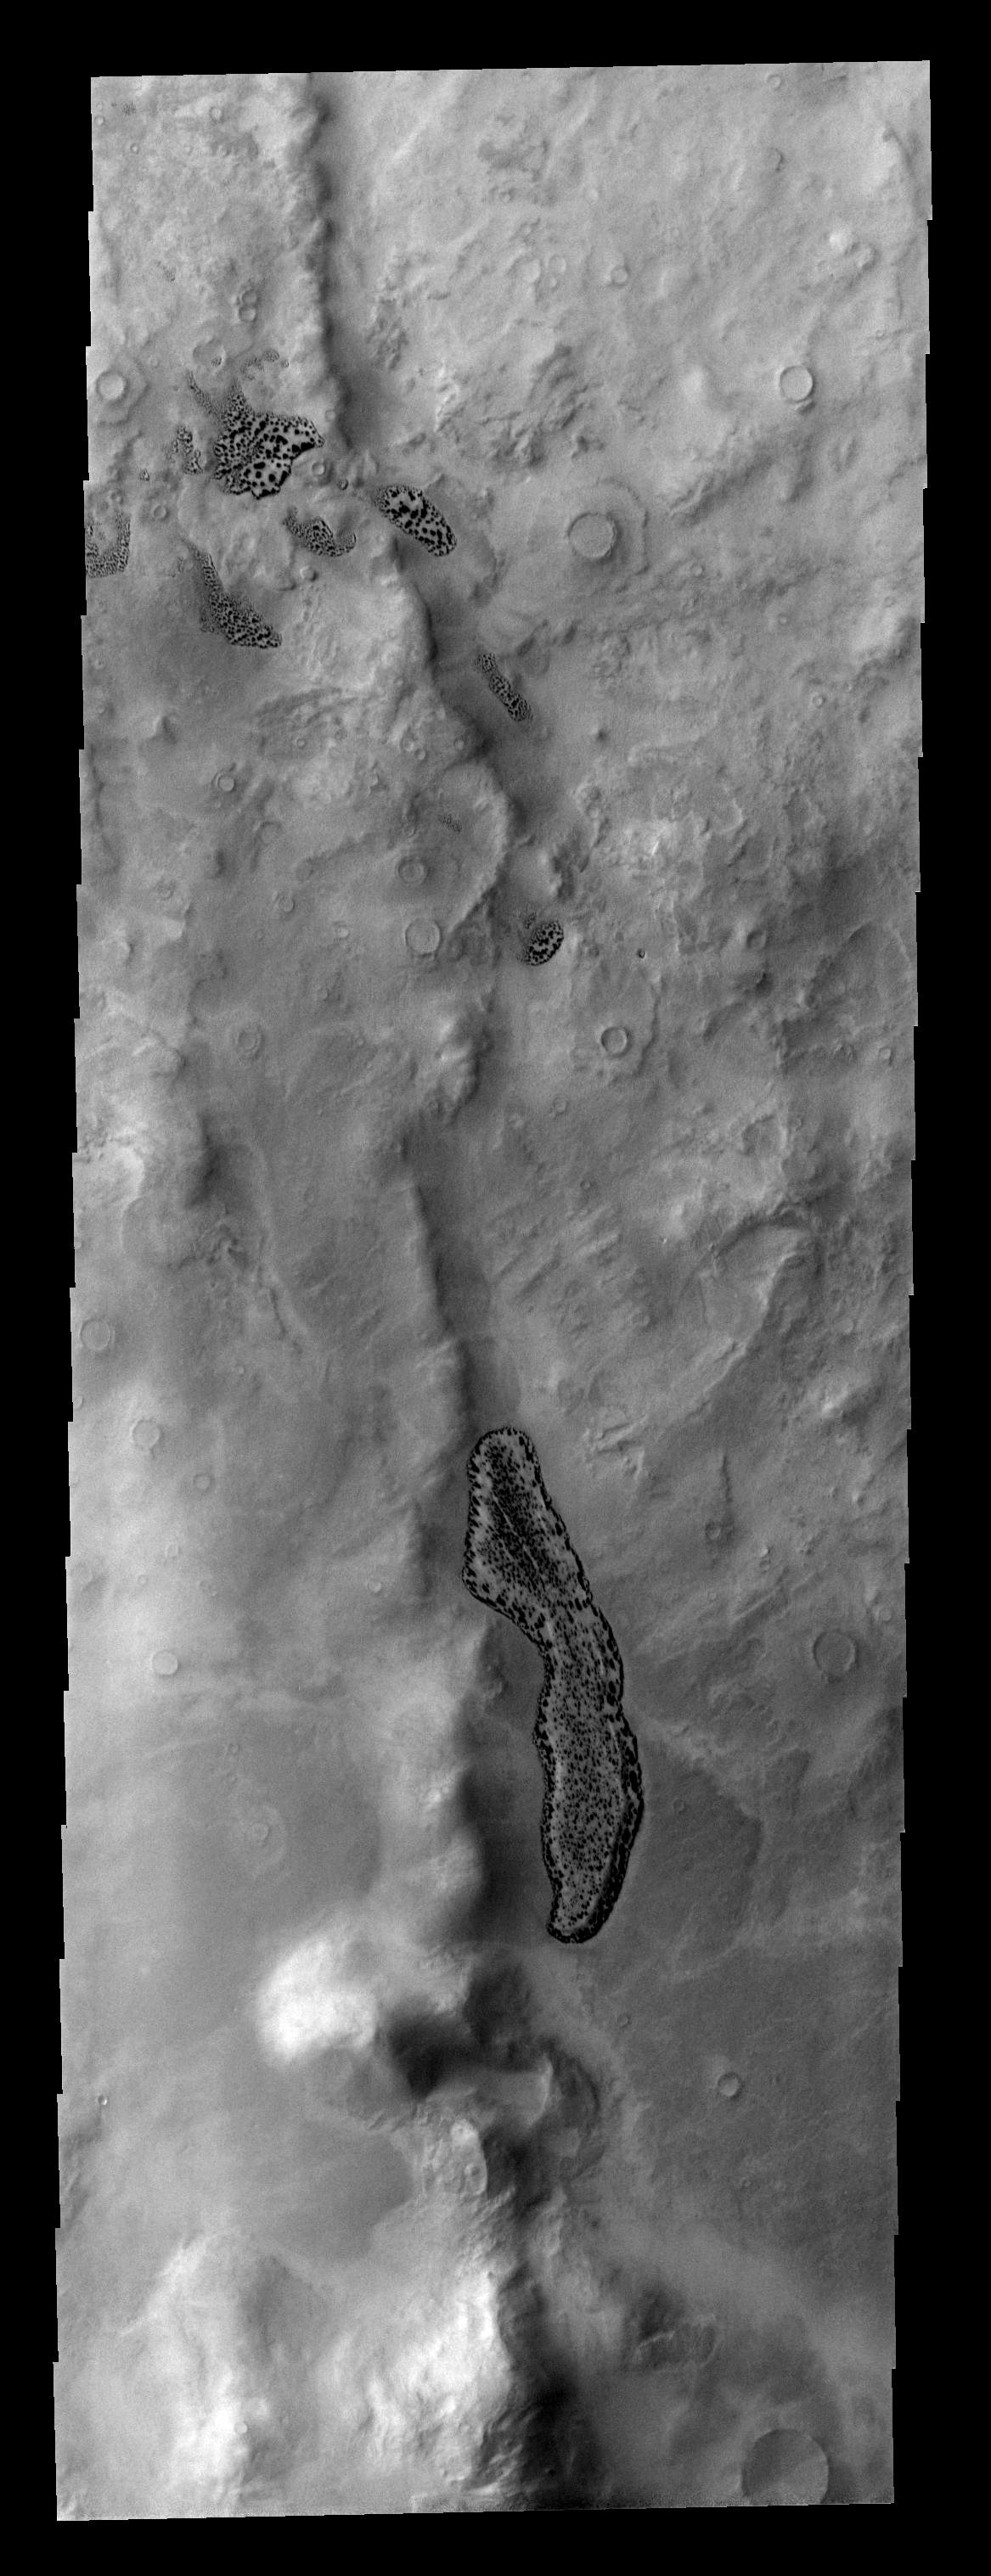

Frosty Dunes

This ridge near Pityusa Patera has collected sand along one side. During winter the dunes are covered with frost. As spring begins the dunes defrost and exhibit this spotty surface.

Image information: VIS instrument. Latitude -66.3N, Longitude 39.4E. 17 meter/pixel resolution.

Please see the THEMIS Data Citation Note for details on crediting THEMIS images.

Note: this THEMIS visual image has not been radiometrically nor geometrically calibrated for this preliminary release. An empirical correction has been performed to remove instrumental effects. A linear shift has been applied in the cross-track and down-track direction to approximate spacecraft and planetary motion. Fully calibrated and geometrically projected images will be released through the Planetary Data System in accordance with Project policies at a later time.

NASA’s Jet Propulsion Laboratory manages the 2001 Mars Odyssey mission for NASA’s Office of Space Science, Washington, D.C. The Thermal Emission Imaging System (THEMIS) was developed by Arizona State University, Tempe, in collaboration with Raytheon Santa Barbara Remote Sensing. The THEMIS investigation is led by Dr. Philip Christensen at Arizona State University. Lockheed Martin Astronautics, Denver, is the prime contractor for the Odyssey project, and developed and built the orbiter. Mission operations are conducted jointly from Lockheed Martin and from JPL, a division of the California Institute of Technology in Pasadena.

Credit: NASA/JPL/ASU